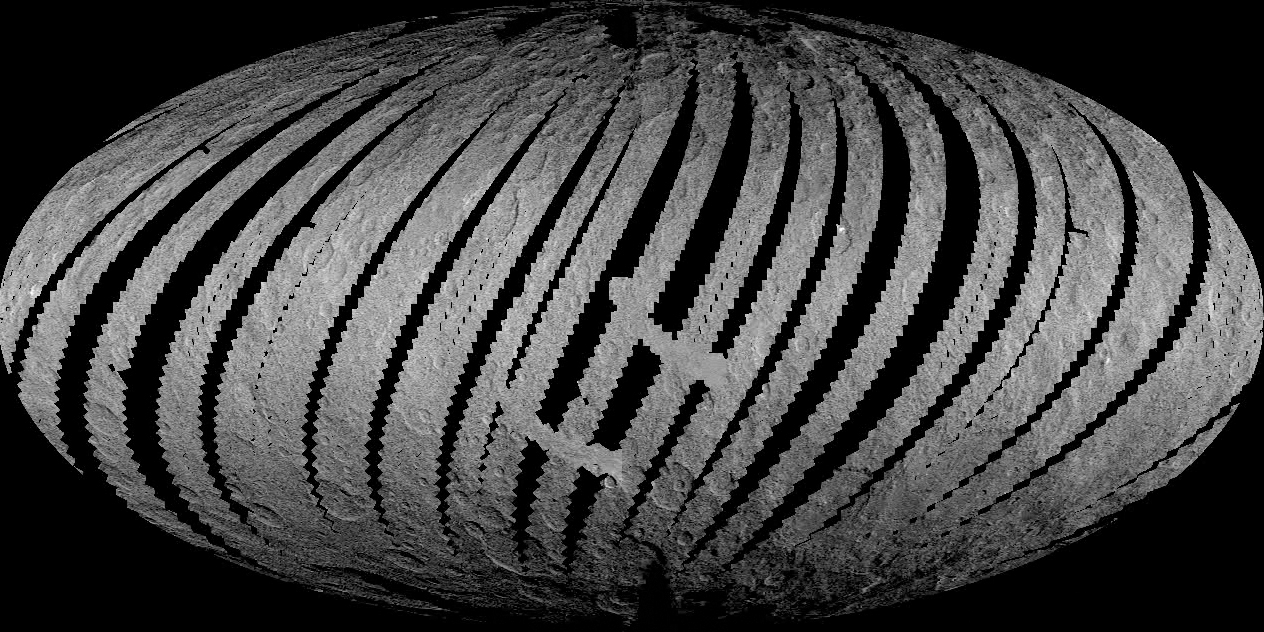

Ceres LAMO Coverage Map

This animation from NASA’s Dawn mission shows the spacecraft’s imaging coverage of dwarf planet Ceres during its low-altitude mapping orbit, 240 miles (385 kilometers) above the surface. The movie shows that the brightest area on Ceres, located in Occator Crater, was one of the last features to be imaged as Dawn progressively built its map.

Dawn’s mission is managed by JPL for NASA’s Science Mission Directorate in Washington. Dawn is a project of the directorate’s Discovery Program, managed by NASA’s Marshall Space Flight Center in Huntsville, Alabama. UCLA is responsible for overall Dawn mission science. Orbital ATK, Inc., in Dulles, Virginia, designed and built the spacecraft. The German Aerospace Center, the Max Planck Institute for Solar System Research, the Italian Space Agency and the Italian National Astrophysical Institute are international partners on the mission team.

Credit: NASA/JPL-Caltech/UCLA/MPS/DLR/IDA